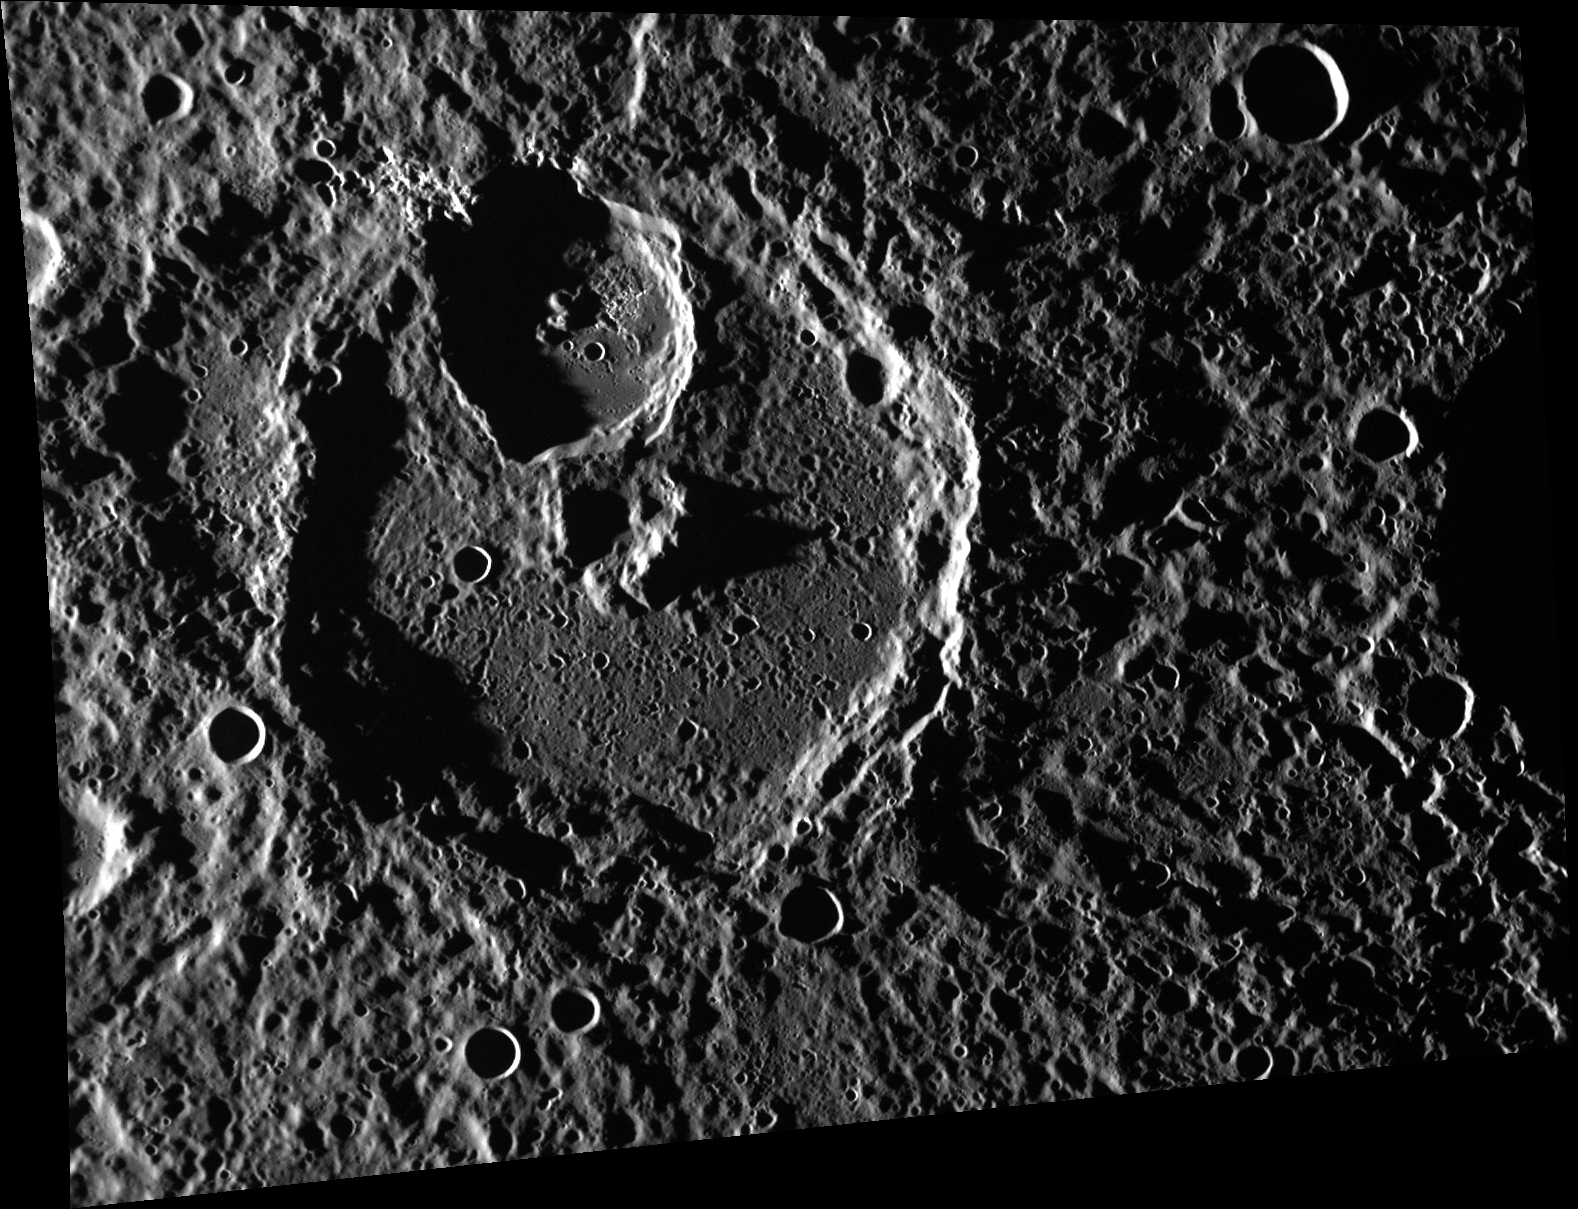

Sharing is Caring

The large, unnamed crater in this image shares part of its wall with the younger, smaller (42 km/26 mi) unnamed crater that formed inside of it. The floor and rim of the smaller crater contains many hollows, which are difficult to make out in this high-incidence-angle image.

Date acquired: April 14, 2012
Image Mission Elapsed Time (MET): 242883079
Image ID: 1646270
Instrument: Wide Angle Camera (WAC) of the Mercury Dual Imaging System (MDIS)
WAC filter: 7 (748 nanometers)
Center Latitude: 24.62°
Center Longitude: 357.7° E
Resolution: 172 meters/pixel
Scale: The largest crater in this image is approximately 120 km (75 mi.) in diameter.
Incidence Angle: 85.2°
Emission Angle: 42.1°
Phase Angle: 127.4°

The MESSENGER spacecraft is the first ever to orbit the planet Mercury, and the spacecraft’s seven scientific instruments and radio science investigation are unraveling the history and evolution of the Solar System’s innermost planet. Visit the Why Mercury? section of this website to learn more about the key science questions that the MESSENGER mission is addressing. During the one-year primary mission, MDIS acquired 88,746 images and extensive other data sets. MESSENGER is now in a year-long extended mission, during which plans call for the acquisition of more than 80,000 additional images to support MESSENGER’s science goals.

For information regarding the use of images, see the MESSENGER image use policy.

Credit: NASA/Johns Hopkins University Applied Physics Laboratory/Carnegie Institution of Washington